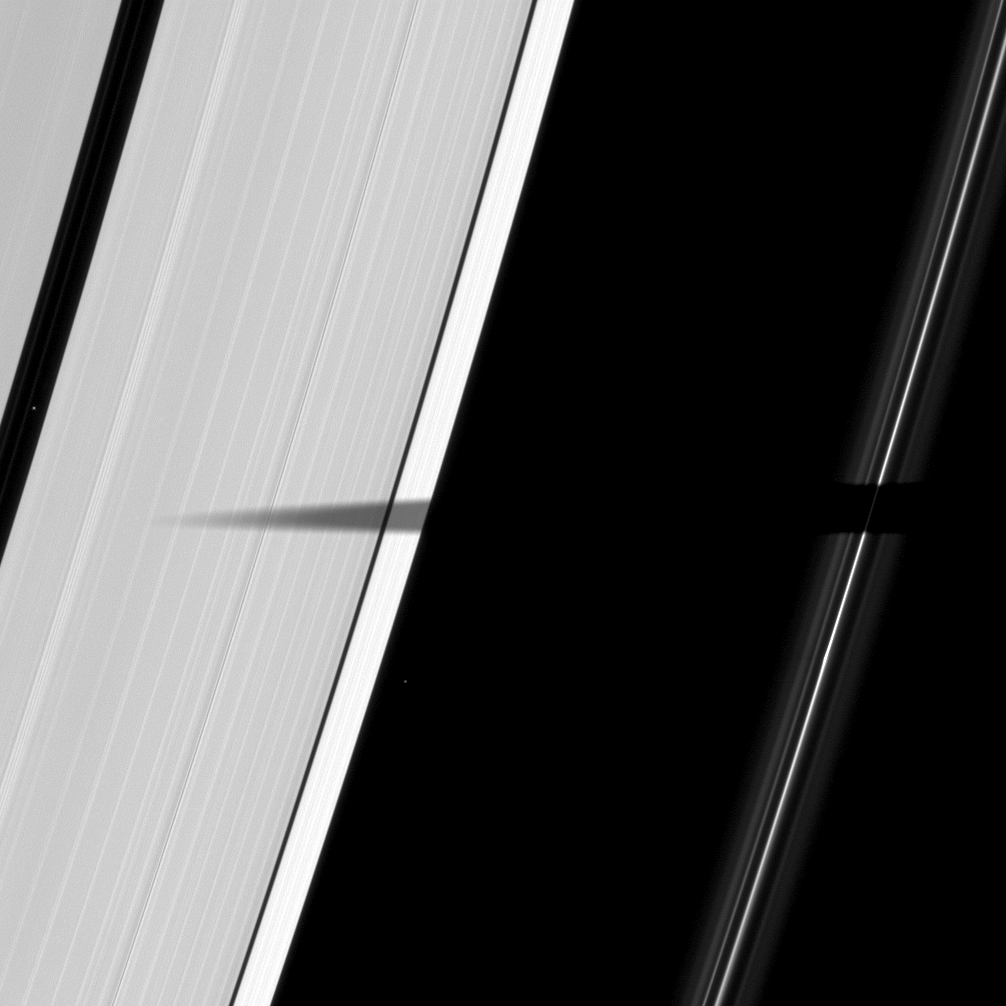

Ring-spanning Shadow

The shadow of the moon Mimas extends elegantly across Saturn’s A and F rings.

As Saturn approaches its August 2009 equinox, the planet’s moons cast shadows onto the rings. To learn more about this special time and to see a movie of a moon’s shadow moving across the rings, see PIA11651. Two background stars are visible in the image. Mimas is not shown.

This view looks toward the sunlit side of the rings from about 62 degrees below the ringplane. The image was taken in visible light with the Cassini spacecraft narrow-angle camera on April 7, 2009. The view was acquired at a distance of approximately 1.1 million kilometers (684,000 miles) from Saturn and at a Sun-Saturn-spacecraft, or phase, angle of 101 degrees. Image scale is 6 kilometers (4 miles) per pixel.

The Cassini-Huygens mission is a cooperative project of NASA, the European Space Agency and the Italian Space Agency. The Jet Propulsion Laboratory, a division of the California Institute of Technology in Pasadena, manages the mission for NASA’s Science Mission Directorate, Washington, D.C. The Cassini orbiter and its two onboard cameras were designed, developed and assembled at JPL. The imaging operations center is based at the Space Science Institute in Boulder, Colo.

Credit: NASA/JPL/Space Science Institute